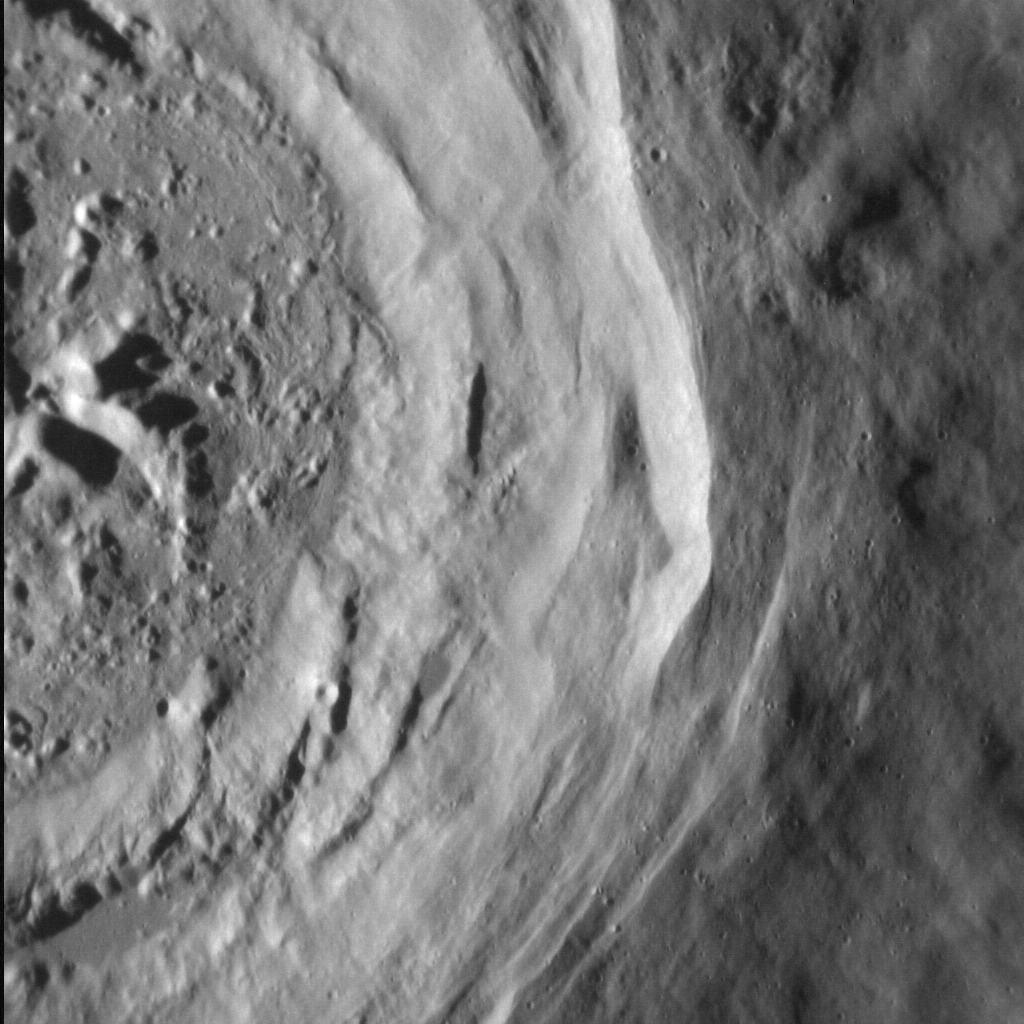

Crater Collapse

After formation, craters often undergo modification as their walls partially collapse. This unnamed crater, high in Mercury’s northern hemisphere, has been imaged before at high resolution, its rough interior contrasting with the smooth plains in which it lies. In this image, at equally high resolution, we can see the small normal faults that ring the crater’s perimeter, manifest as linear, sharp cliffs that face the crater interior. Faults like these have facilitated the downward movement of material from this and other craters’ walls, but are often too small to see without high-resolution images.

This image was acquired as a high-resolution targeted observation. Targeted observations are images of a small area on Mercury’s surface at resolutions much higher than the 250-meter/pixel (820 feet/pixel) morphology base map or the 1-kilometer/pixel (0.6 miles/pixel) color base map. It is not possible to cover all of Mercury’s surface at this high resolution during MESSENGER’s one-year mission, but several areas of high scientific interest are generally imaged in this mode each week.

Date acquired: October 4, 2012
Image Mission Elapsed Time (MET): 257881063
Image ID: 2704940
Instrument: Narrow Angle Camera (NAC) of the Mercury Dual Imaging System (MDIS)
Center Latitude: 62.1°
Center Longitude: 223.2° E
Resolution: 16 meters/pixel
Scale: The field of view of this image is approx. 15 km (9 mi.) from left to right.
Incidence Angle: 75.5°
Emission Angle: 12.7°
Phase Angle: 88.2°
North is down in this image.

The MESSENGER spacecraft is the first ever to orbit the planet Mercury, and the spacecraft’s seven scientific instruments and radio science investigation are unraveling the history and evolution of the Solar System’s innermost planet. Visit the Why Mercury? section of this website to learn more about the key science questions that the MESSENGER mission is addressing. During the one-year primary mission, MDIS acquired 88,746 images and extensive other data sets. MESSENGER is now in a year-long extended mission, during which plans call for the acquisition of more than 80,000 additional images to support MESSENGER’s science goals.

For information regarding the use of images, see the MESSENGER image use policy.

Credit: NASA/Johns Hopkins University Applied Physics Laboratory/Carnegie Institution of Washington